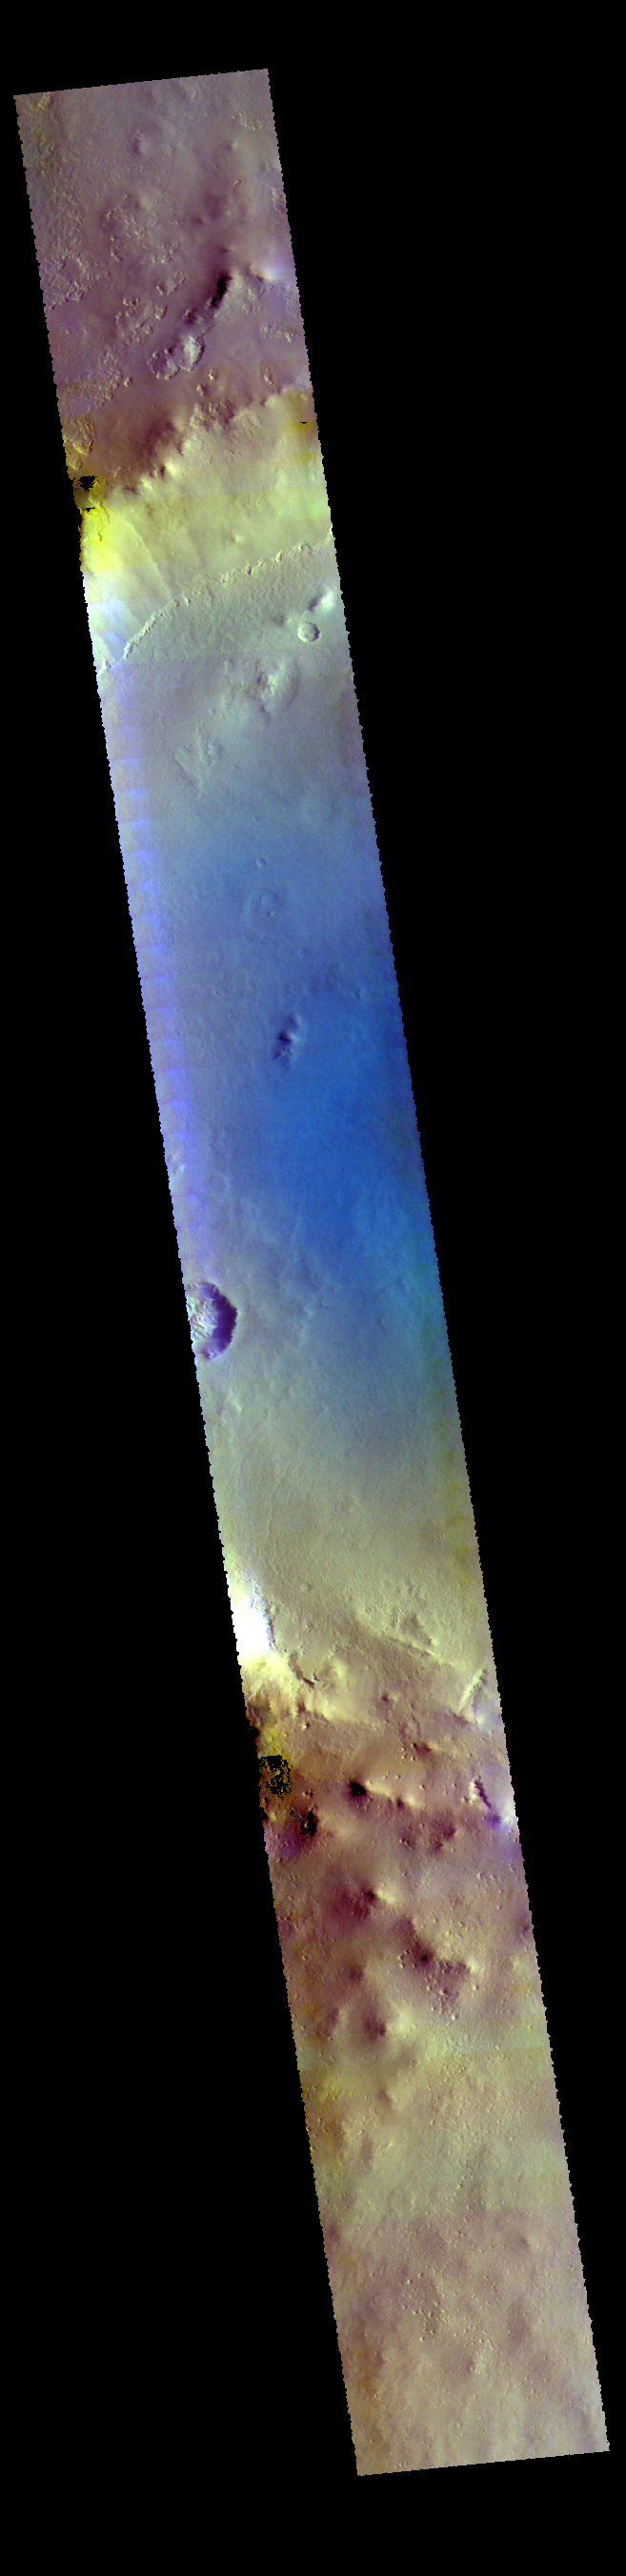

Milankovic Crater – False Color

This VIS image shows part of Milankovic Crater.

The THEMIS VIS camera contains 5 filters. The data from different filters can be combined in multiple ways to create a false color image. These false color images may reveal subtle variations of the surface not easily identified in a single band image.

Credit: NASA/JPL-Caltech/ASU